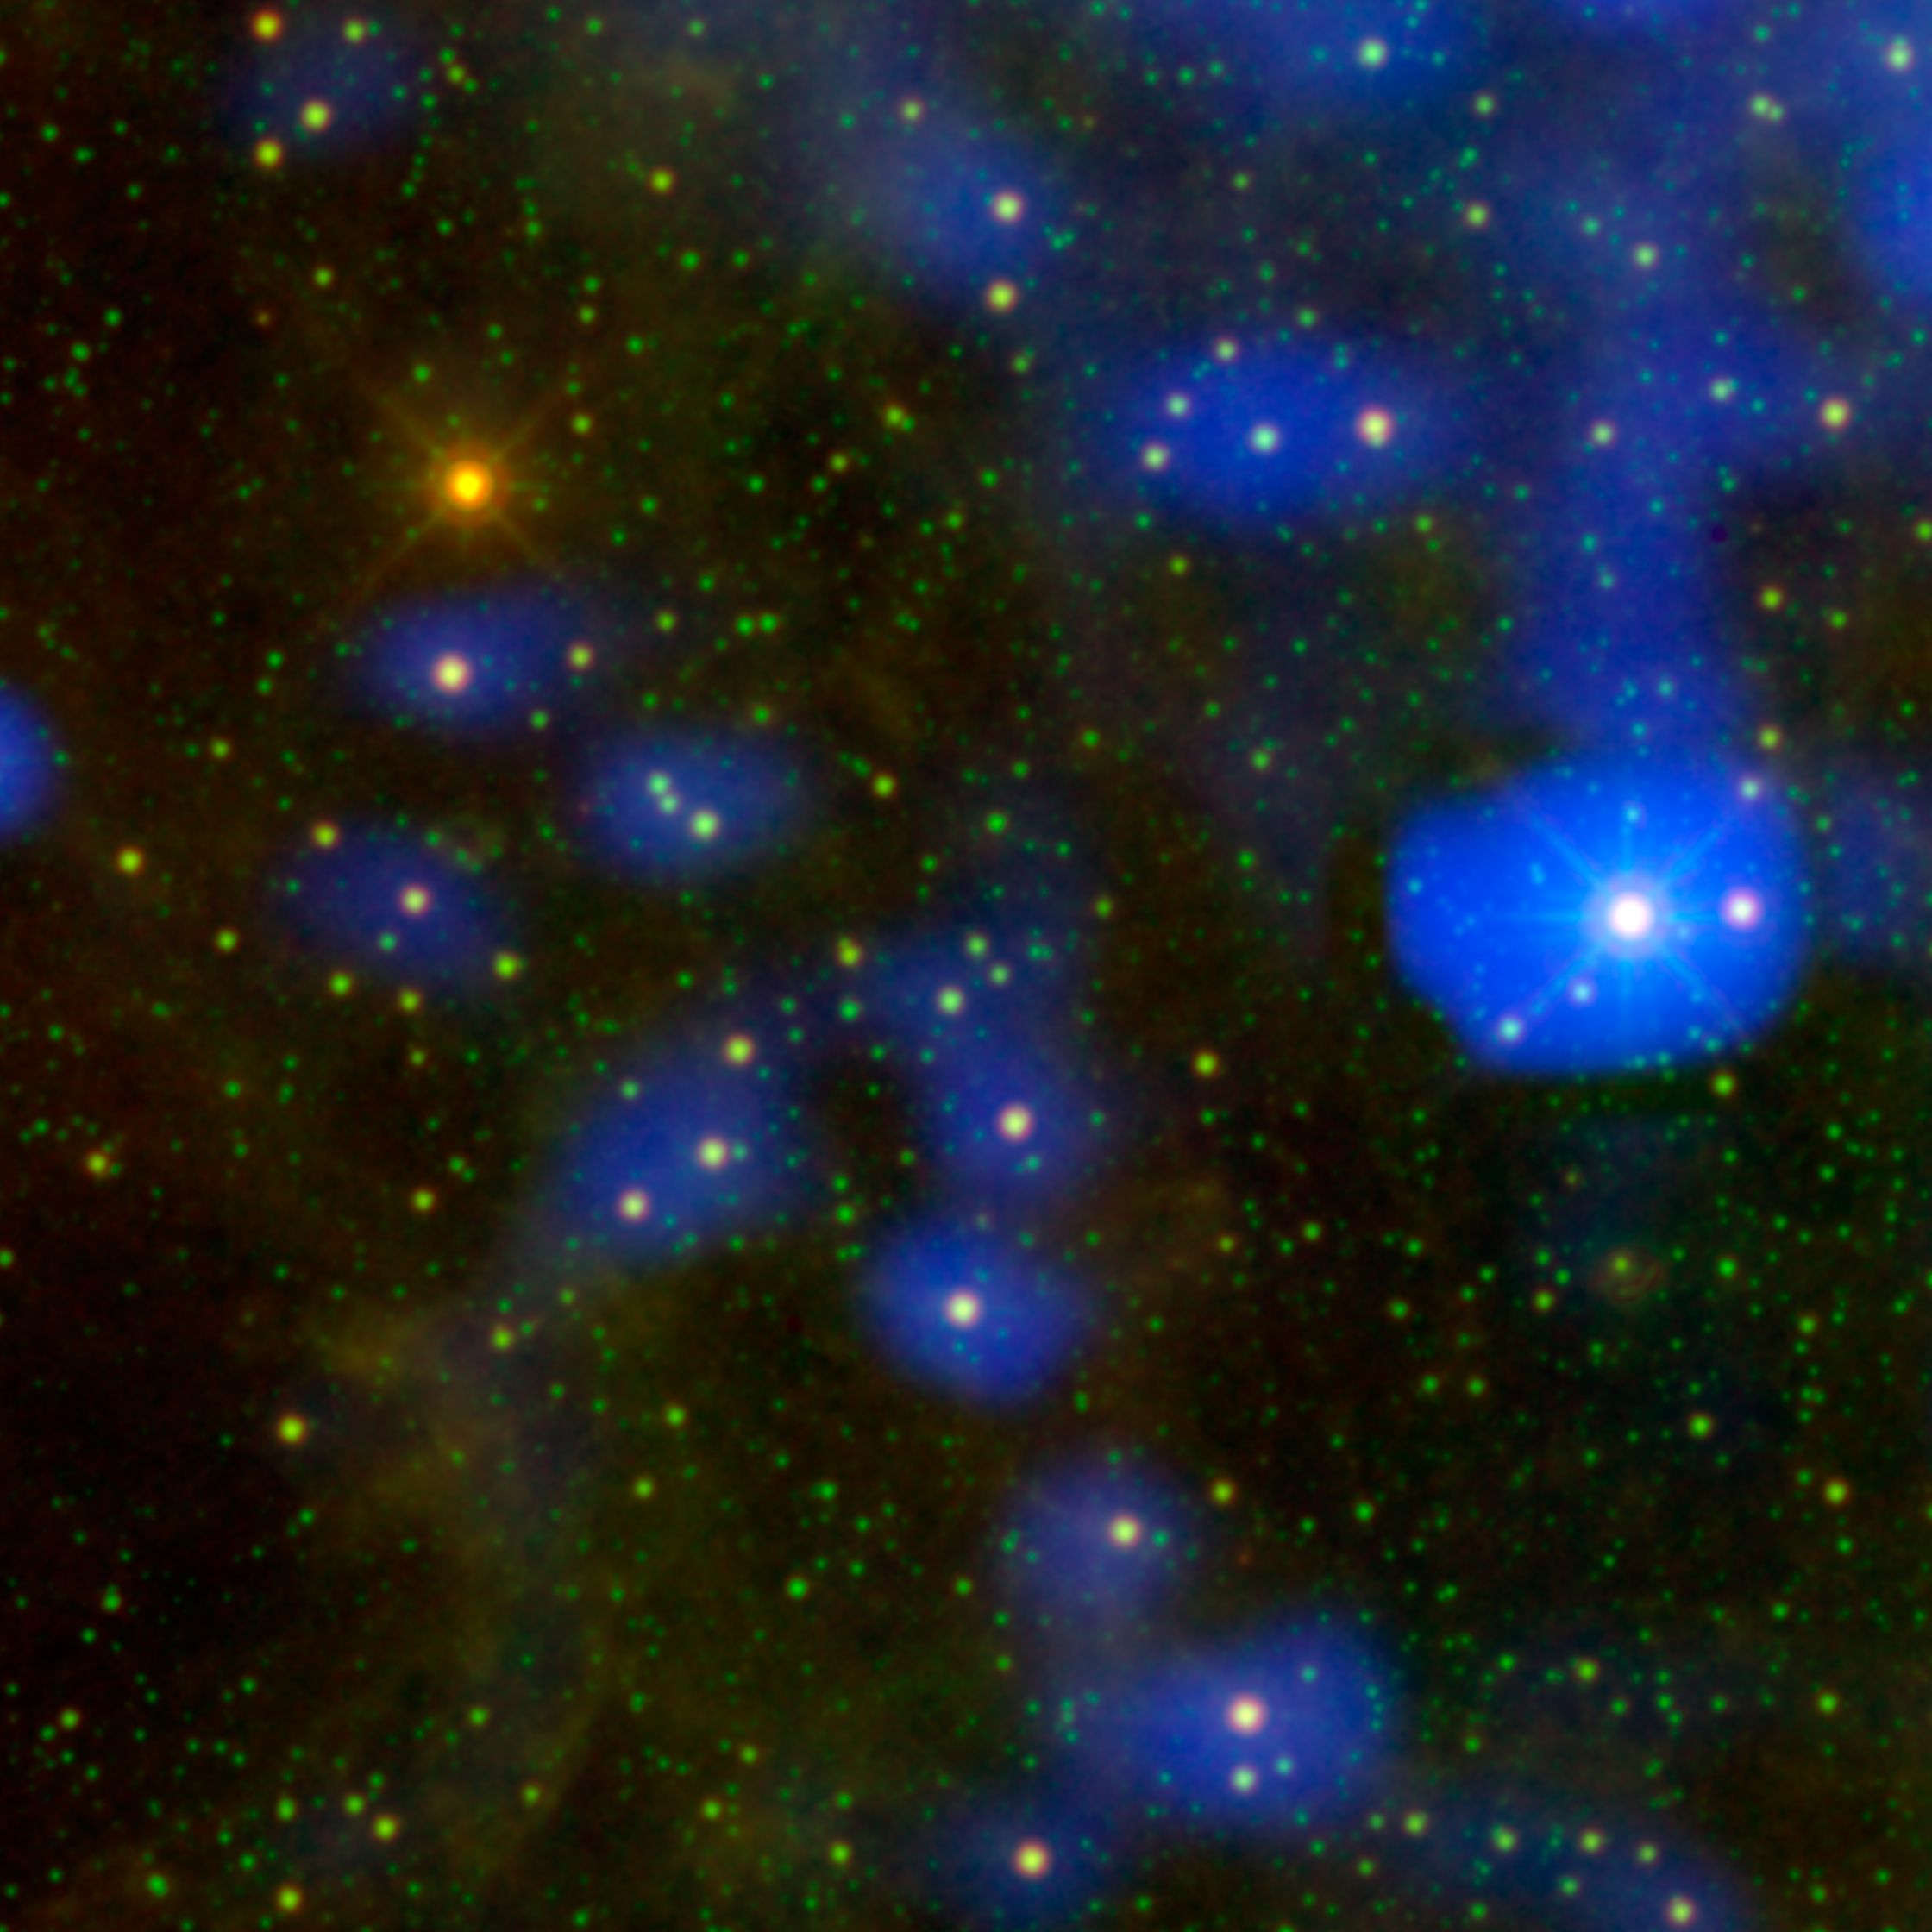

Dusty Star Stands Out From the Rest

It’s a dust bunny of cosmic proportions. Astronomers used images from NASA’s Wide-field Infrared Survey Explorer, or WISE, to locate an aging star shedding loads of dust (orange dot at upper left). Only one other star, called Sakurai’s object, has been caught erupting with such large amounts of dust. The process is a natural part of aging for stars like our sun. As they puff up into red giants, they shed dust that is later recycled back into other stars, planets, and in the case of our solar system, living creatures.

In this image, infrared data from WISE and a past all-sky survey mission, the Infrared Astronomical Satellite (IRAS), have been combined. Color is used to show similar observations taken almost thirty years apart; the recent WISE data are color-coded green and red, while the older IRAS data are blue.

The picture reveals that the newfound dusty star, called WISE J180956.27-330500.2, was not seen at all by IRAS, which surveyed the sky in 1983 (it is the only bright star in this field that does not have a corresponding blue halo). Astronomers say the star has brightened by a factor of 100. This appears to have been caused by a sudden eruption in the star around 15 years ago. Dust freshly created in this event is heated by starlight and glows at infrared wavelengths.

The image also demonstrates that WISE and its state-of-the-art technology produced, as expected, much crisper images than its predecessors. The blue IRAS data show both stars, and, higher up in the picture, interstellar dust.

Data from IRAS show 12-micron infrared light (blue); data from WISE show 12- and 22-micron infrared light (green and red, respectively).

NASA’s Jet Propulsion Laboratory, Pasadena, Calif., manages, and operated WISE for NASA’s Science Mission Directorate. The spacecraft was put into hibernation mode after it scanned the entire sky twice, completing its main objectives. Edward Wright is the principal investigator and is at UCLA. The mission was selected competitively under NASA’s Explorers Program managed by the agency’s Goddard Space Flight Center in Greenbelt, Md. The science instrument was built by the Space Dynamics Laboratory in Logan, Utah. The spacecraft was built by Ball Aerospace & Technologies Corp. in Boulder, Colo. Science operations and data processing take place at the Infrared Processing and Analysis Center at the California Institute of Technology in Pasadena. Caltech manages JPL for NASA.

The IRAS mission was a collaborative effort between NASA (JPL), the Netherlands and the United Kingdom. The 2MASS mission was a joint effort between Caltech, the University of Massachusetts and NASA (JPL). Data are archived at the Infrared Processing and Analysis Center at Caltech.

Credit: NASA/JPL-Caltech/UCLA